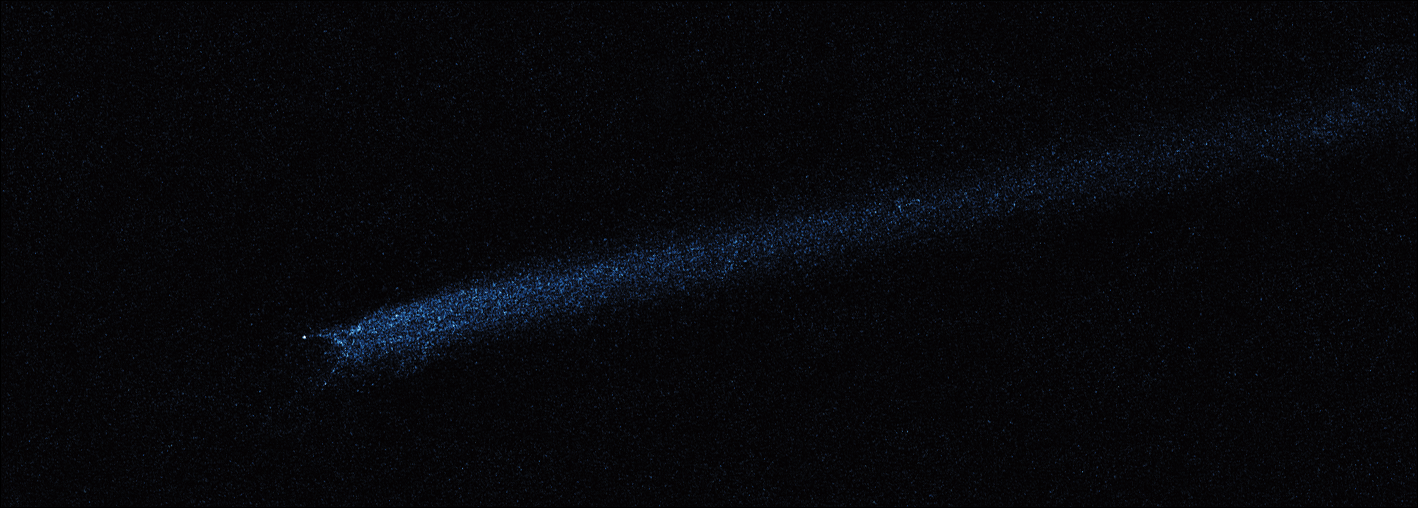

Hubble WFC3 Image of P/2010 A2 (March 12, 2010)

Object Name: Asteroid P/2010 A2
Object Description: Asteroid Belt Impact Object
Instrument: HST/WFC3/UVIS
Filters: F606W (V)

This image was originally black and white and recorded only overall brightness. These brightness values were translated into a range of bluish hues. Such color "maps" can be useful in helping to distinguish subtly varying brightness in an image.

Credit: NASA, ESA, and D. Jewitt (UCLA)